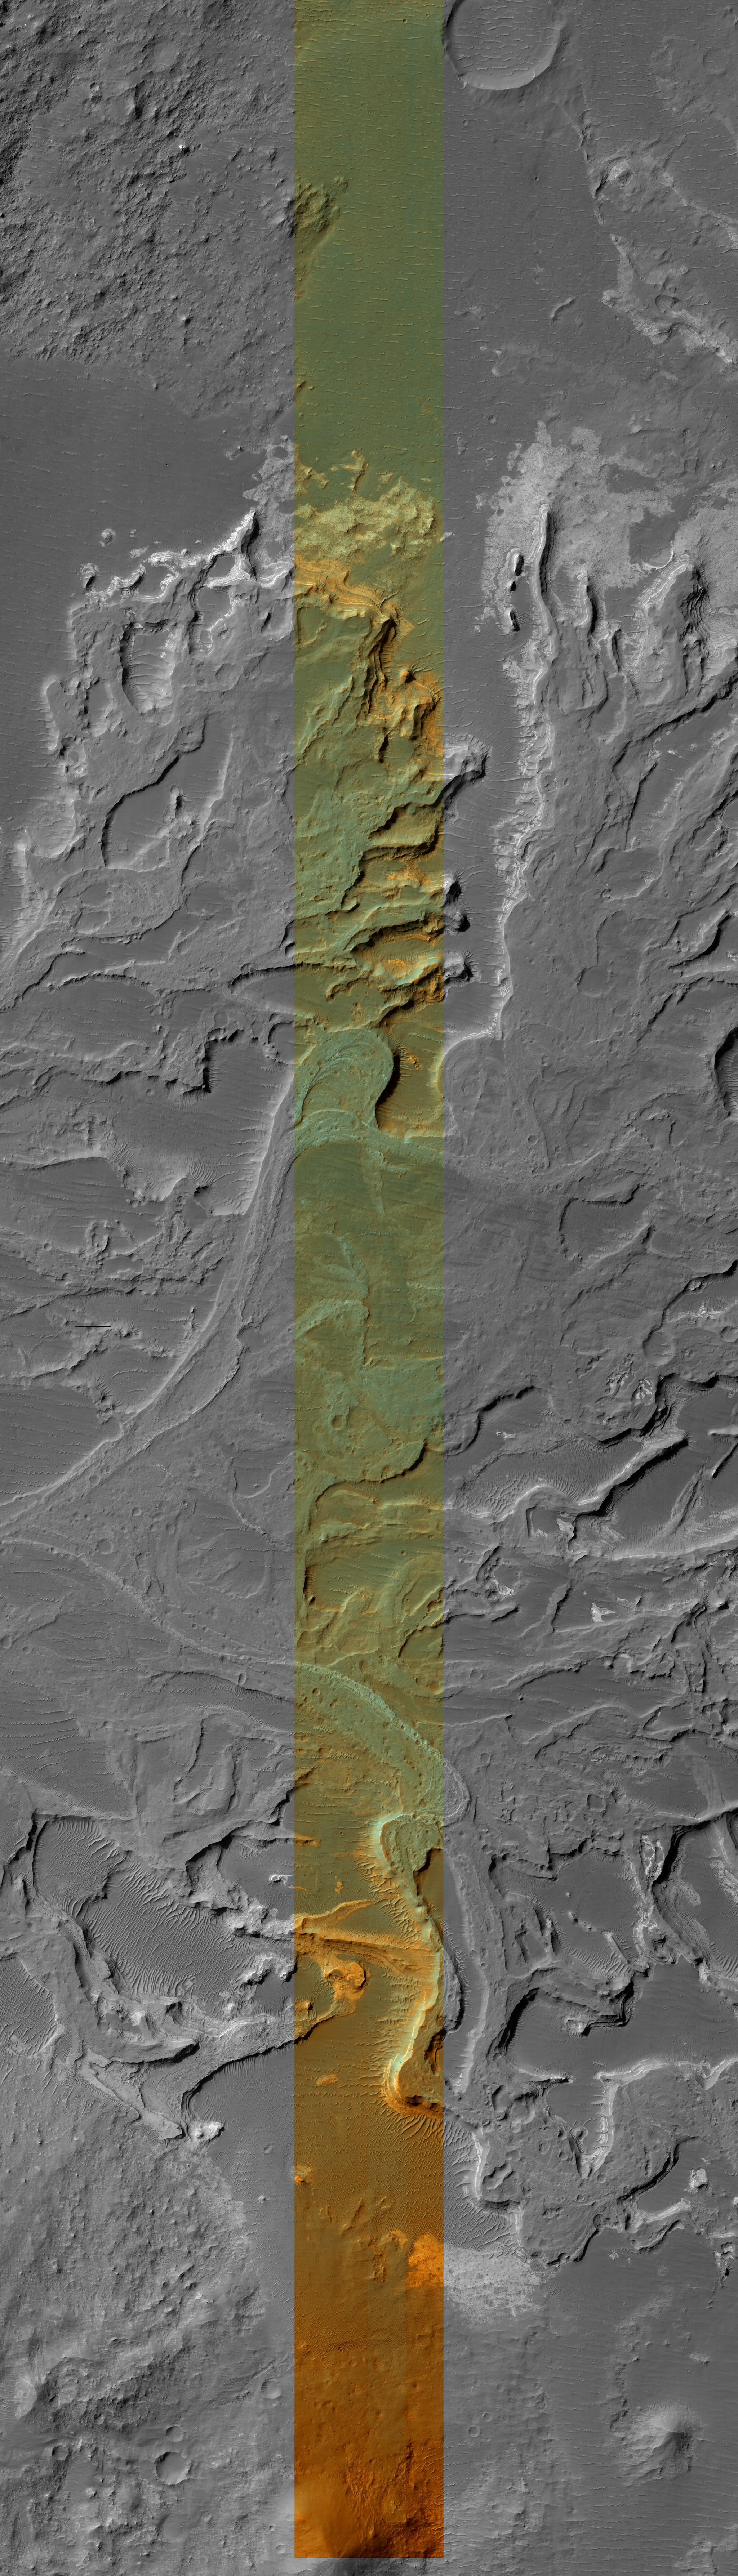

Delta In Eberswalde

This HiRISE image covers a portion of a delta that partially fills Eberswalde crater in Margaritifer Sinus. The delta was first recognized and mapped using MOC images that revealed various features whose presence required sustained flow and deposition into a lake that once occupied the crater. The HiRISE image resolves meter-scale features that record the migration of channels and delta distributaries as the delta grew over time. Differences in grain-size of sediments within the environments on the delta enable differential erosion of the deposits. As a result, coarser channel deposits are slightly more resistant and stand in relief relative to finer-grained over-bank and more easily eroded distal delta deposits. Close examination of the relict channel deposits confirms the presence of some meter-size blocks that were likely too coarse to have been transported by water flowing within the channels. These blocks may be formed of the sand and gravel that more likely moved along the channels that was lithified and eroded. Numerous meter-scale polygonal structures are common on many surfaces, but mostly those associated with more quiescent depositional environments removed from the channels. The polygons could be the result of deposition of fine-grained sediments that were either exposed and desiccated (dried out), rich in clays that shrunk when the water was removed, turned into rock and then fractured and eroded, or some combination of these processes.

The center swath is composed of images acquired through red and blue-green filters. The color has been enhanced to better show the subtle color differences. It is not natural color or how it would appear to normal human vision.

Image PSP_001336_1560 was taken by the High Resolution Imaging Science Experiment (HiRISE) camera onboard the Mars Reconnaissance Orbiter spacecraft on November 8, 2006. The complete image is centered at -23.8 degrees latitude, 326.4 degrees East longitude. The range to the target site was 256.3 km (160.2 miles). At this distance the image scale is 25.6 cm/pixel (with 1 x 1 binning) so objects ~77 cm across are resolved. The image was taken at a local Mars time of 3:35 PM and the scene is illuminated from the west with a solar incidence angle of 67 degrees, thus the sun was about 23 degrees above the horizon. At a solar longitude of 132.4 degrees, the season on Mars is Northern Summer.

This image has been rotated so that North is up.

NASA’s Jet Propulsion Laboratory, a division of the California Institute of Technology in Pasadena, manages the Mars Reconnaissance Orbiter for NASA’s Science Mission Directorate, Washington. Lockheed Martin Space Systems, Denver, is the prime contractor for the project and built the spacecraft. The High Resolution Imaging Science Experiment is operated by the University of Arizona, Tucson, and the instrument was built by Ball Aerospace and Technology Corp., Boulder, Colo.

Credit: NASA/JPL/Univ. of Arizona